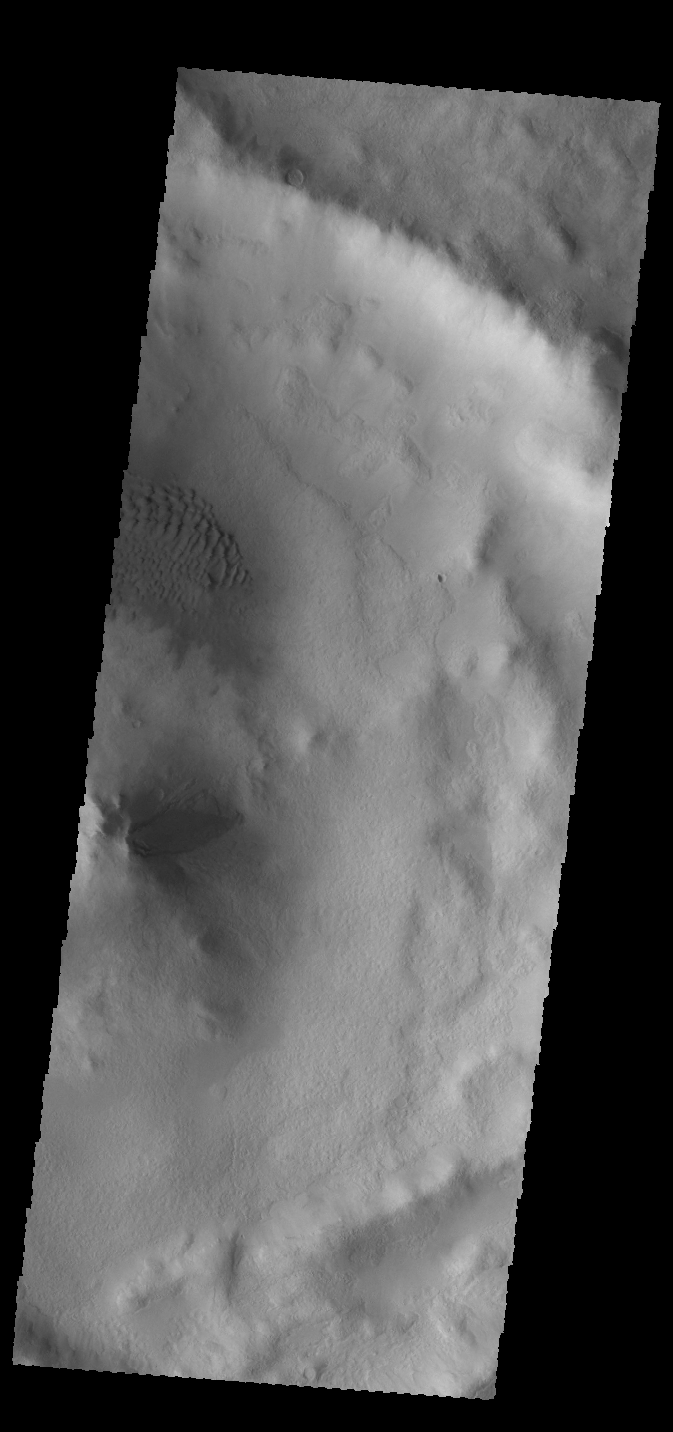

Crater Dunes

This VIS image shows a small dune field on the floor of an unnamed crater in Terra Cimmeria. Just south of the dune field is the crater’s central peak.

Credit: NASA/JPL-Caltech/ASU